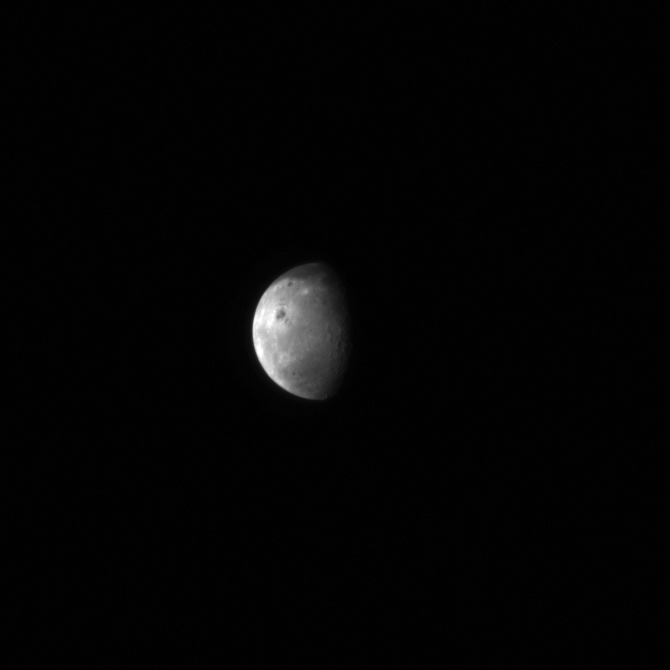

The Moon as seen by MESSENGER

Image of Earth’s moon taken by NASA’s MESSENGER’s Wide Angle Camera. The MESSENGER MDIS view of the Moon is centered about -60°, 280°.

This image is the Moon as seen from the MESSENGER spacecraft on July 31, 2005, less than a year after the spacecraft’s launch from Cape Canaveral. The lunar image was taken by the MESSENGER Wide Angle Camera (WAC), which is part of the Mercury Dual Imaging System (MDIS). At the time when the image was taken, the spacecraft was about 992,814 kilometers (616,906 miles) from the Earth.

.

LROC WAC 400 m/pixel orthographic projection similar to the view seen from MESSENGER on 31 July 2005 [NASA/GSFC/Arizona State University]
NASA’s Goddard Space Flight Center built and manages the mission for the Exploration Systems Mission Directorate at NASA Headquarters in Washington. The Lunar Reconnaissance Orbiter Camera was designed to acquire data for landing site certification and to conduct polar illumination studies and global mapping. Operated by Arizona State University, LROC consists of a pair of narrow-angle cameras (NAC) and a single wide-angle camera (WAC). The mission is expected to return over 70 terabytes of image data.

Credit: NASA/Johns Hopkins University Applied Physics Laboratory/Carnegie Institution of Washington